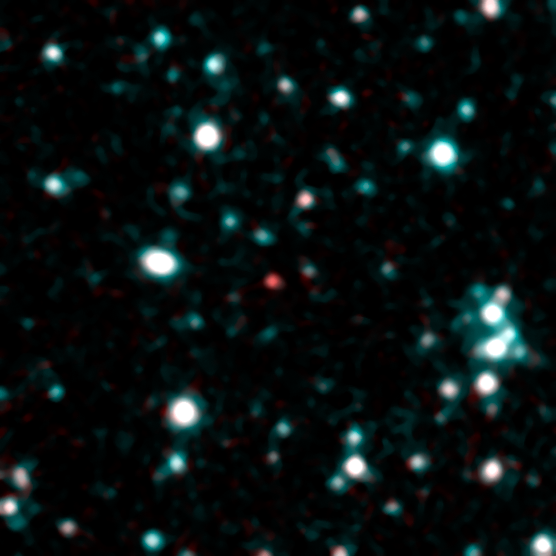

Cool as a Stellar Cucumber

This image shows what astronomers think is one of the coldest brown dwarfs discovered so far (red dot in middle of frame). The object, called SDWFS J143524.44+335334.6, is one of 14 such brown dwarfs found by NASA's Spitzer Space Telescope using infrared light. Follow-up observations are required to nail down this "failed" star's temperature, but rough estimates put this particular object at about 700 Kelvin (800 degrees Fahrenheit).

In this image, infrared light with a wavelength of 3.6 microns is color-coded blue; 4.5-micron light is red. The brown dwarf shows up prominently in red because methane is absorbing the 3.6-micron, or blue-coded, light.

Credit: NASA/JPL-Caltech/P. Eisenhardt (JPL)